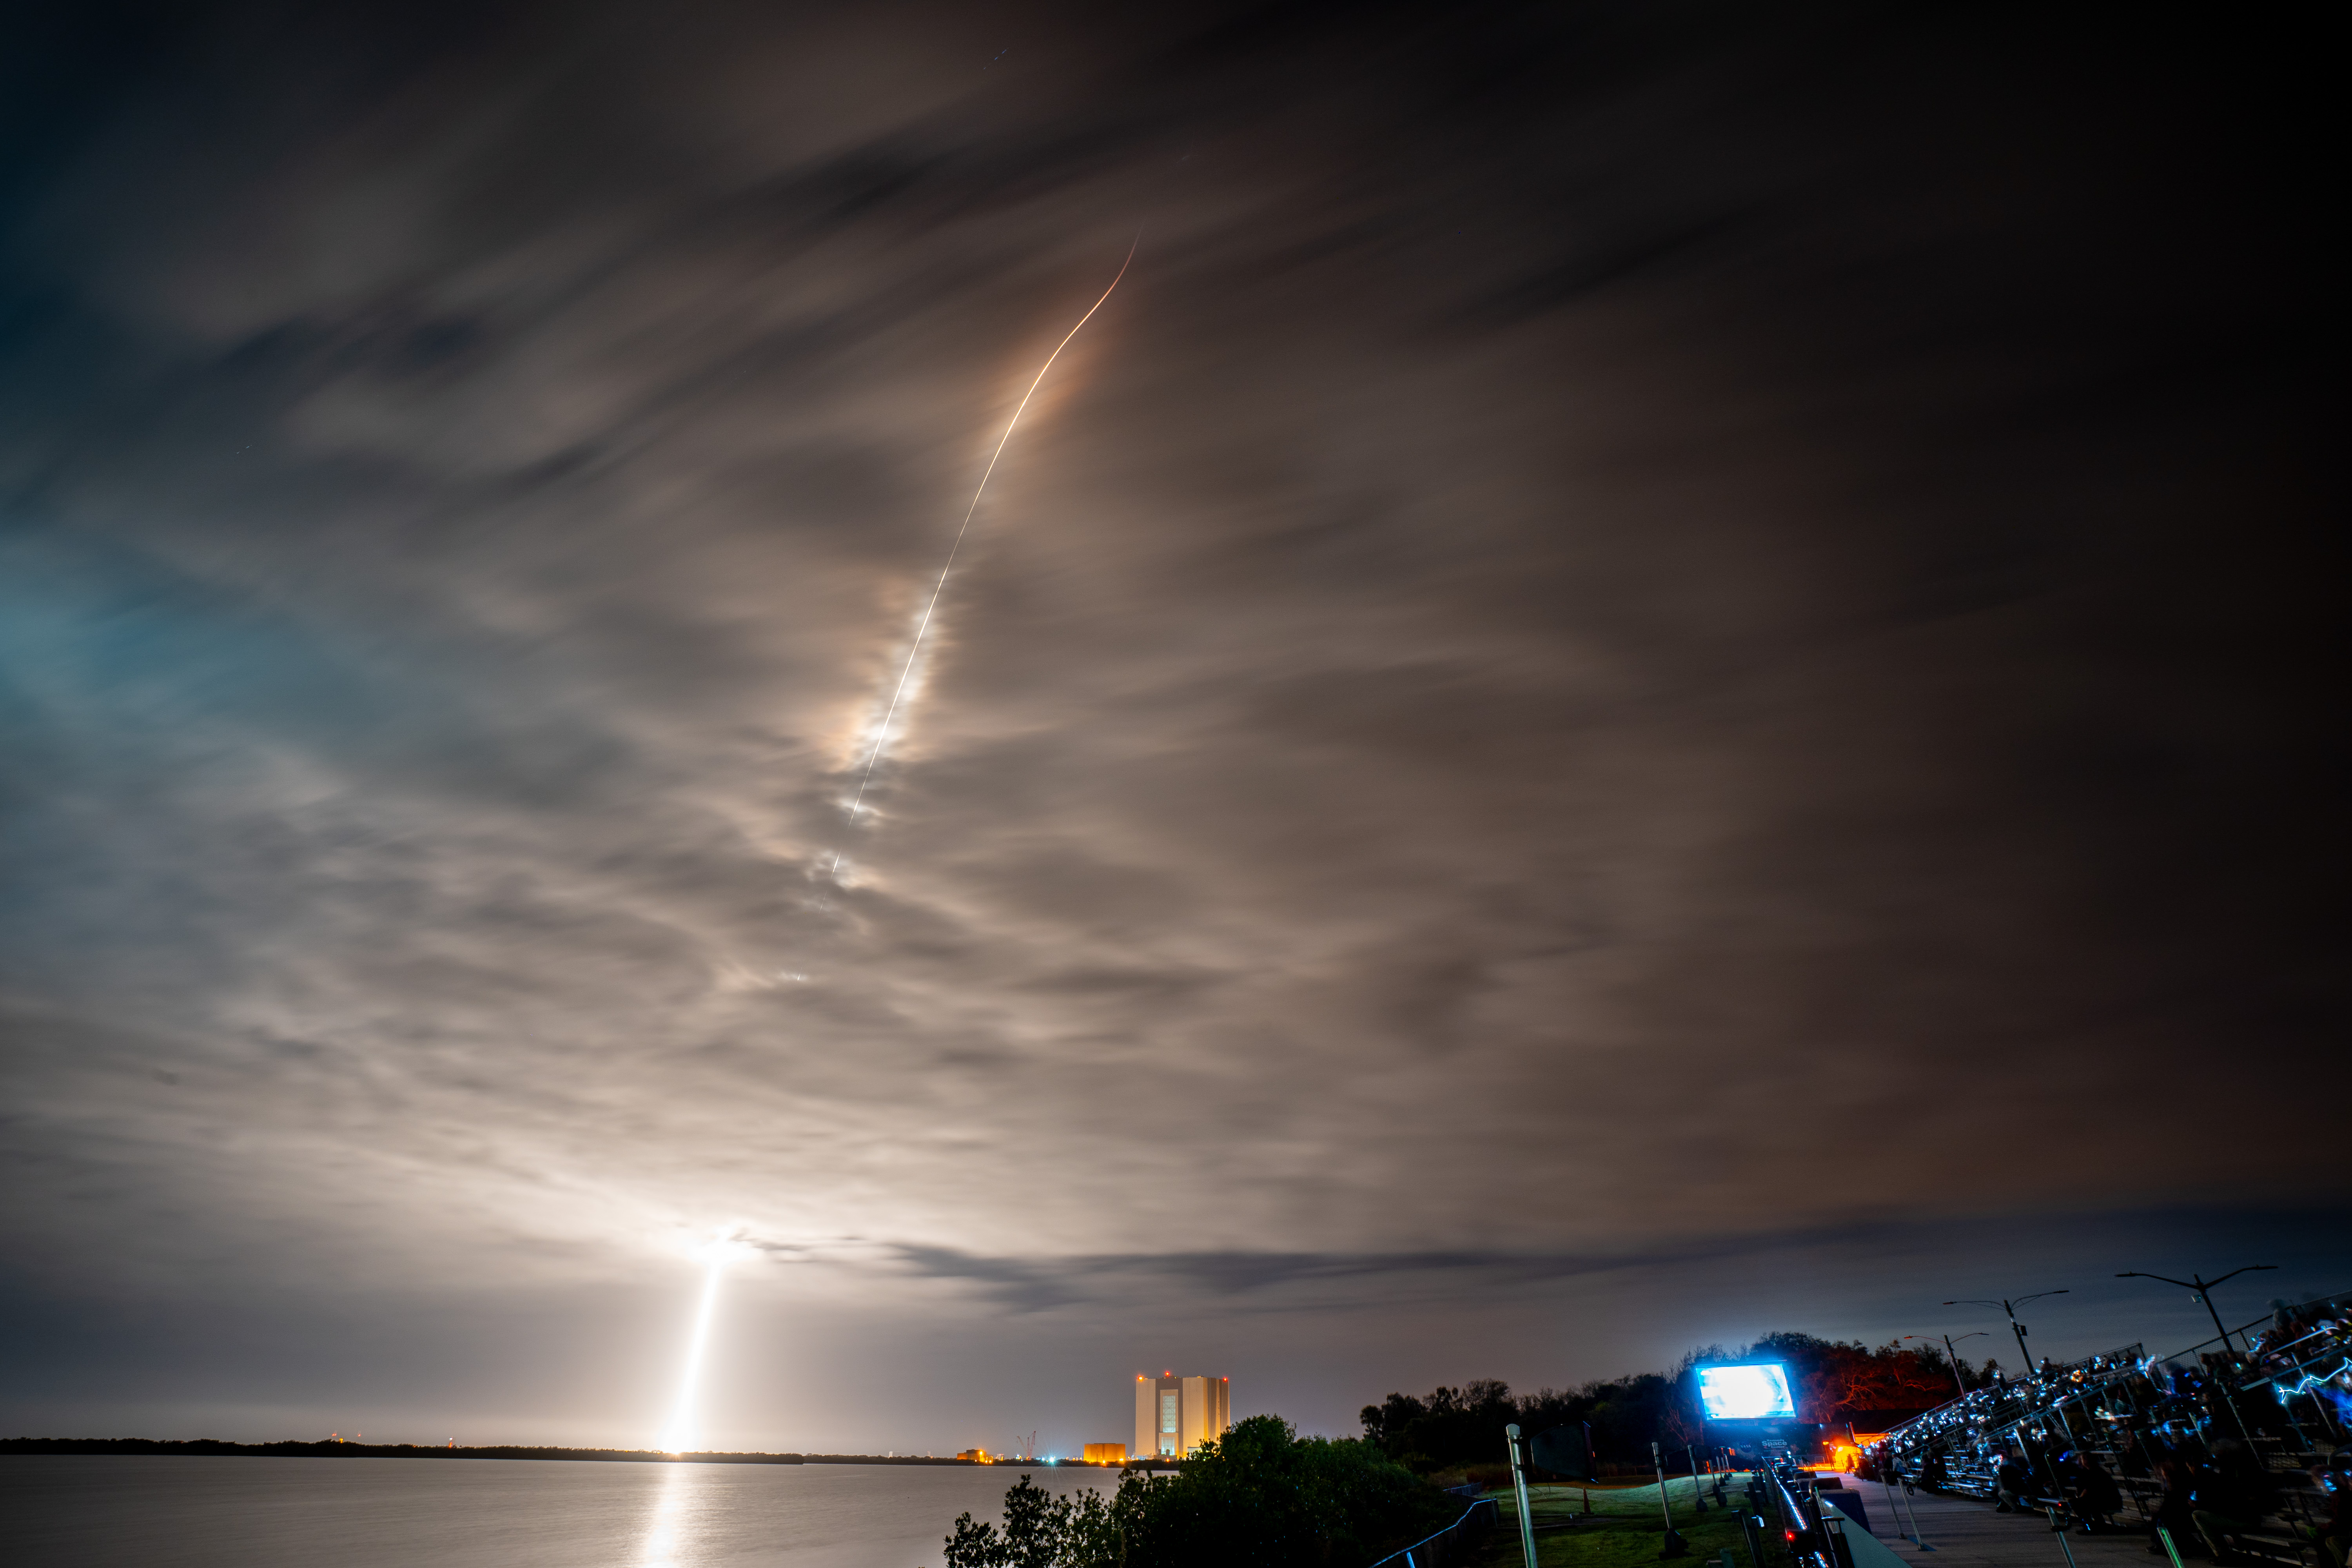

NASA’s PACE (Plankton, Aerosol, Cloud, ocean Ecosystem) spacecraft is seen in this long exposure photograph as it launched atop a SpaceX Falcon 9 rocket from Space Launch Complex 40 at Cape Canaveral Space Force Station in Florida at 1:33 a.m. EST Thursday, Feb. 8. PACE is NASA’s newest earth-observing satellite that will help increase our understanding of Earth’s oceans, atmosphere, and climate by delivering hyperspectral observations of microscopic marine organisms called phytoplankton, as well new data on clouds and aerosols.

Credit: NASA / Denny Henry